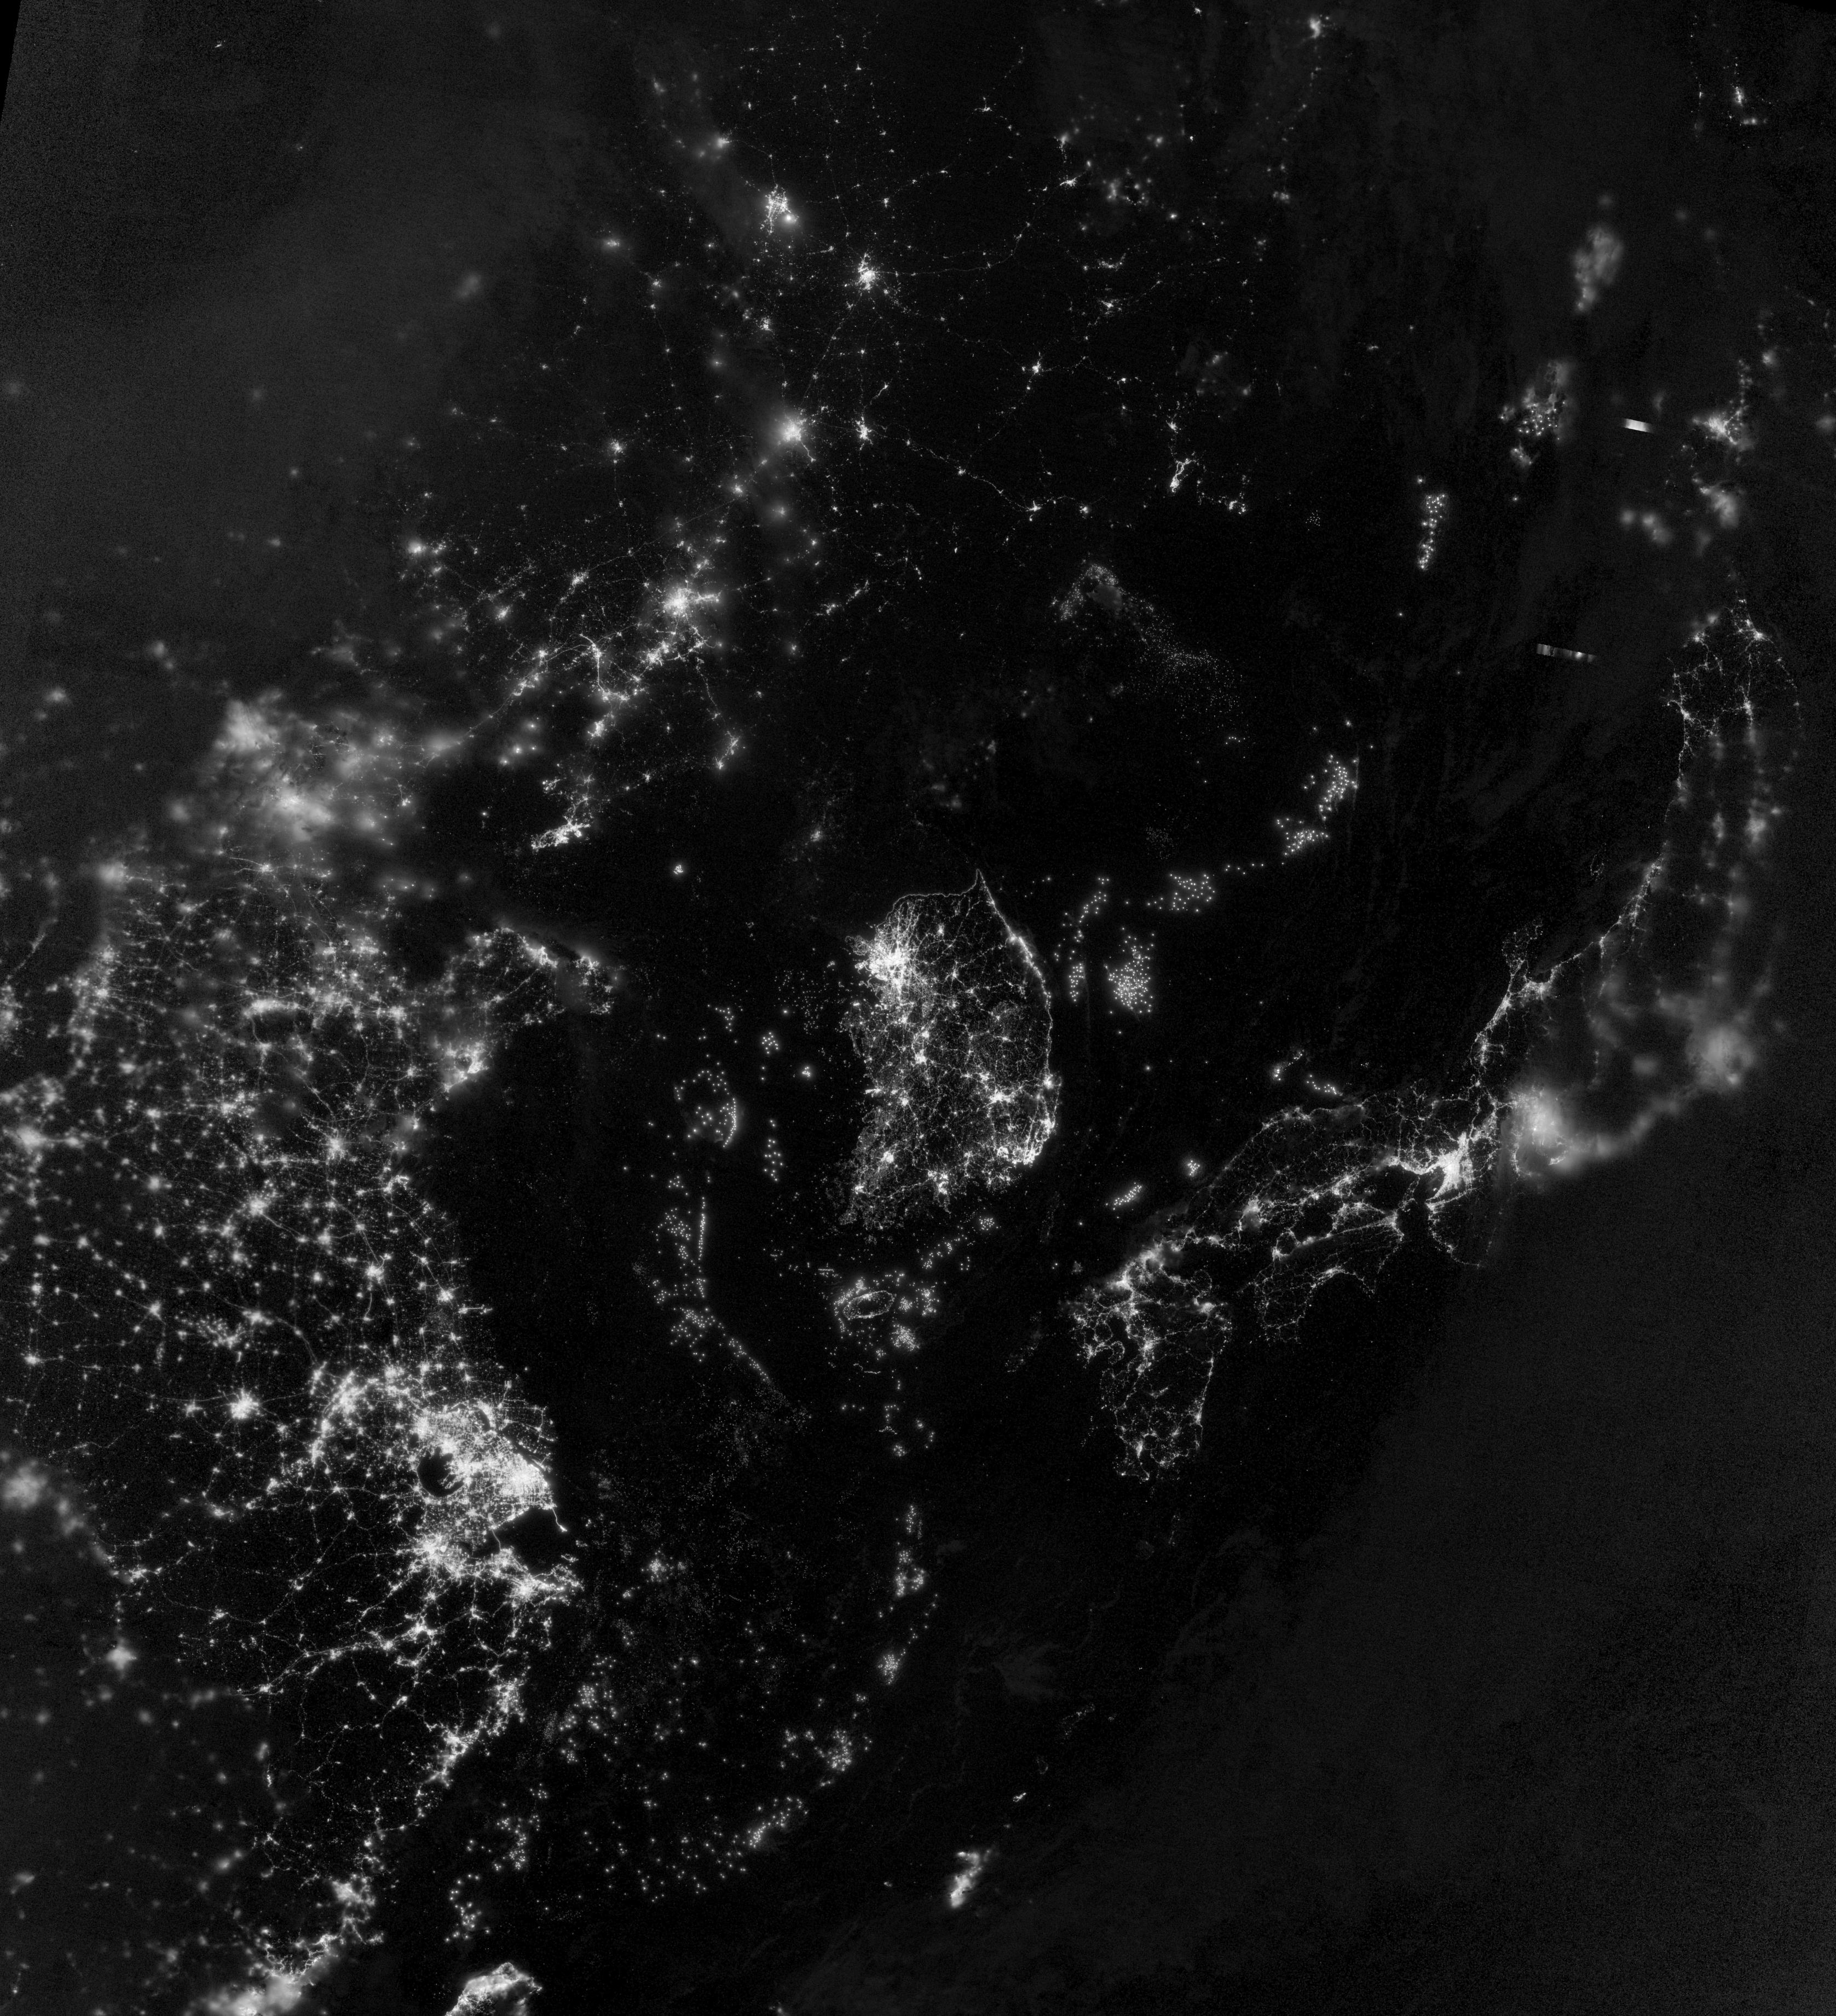

Korea and the Yellow Sea

NASA image acquired September 24, 2012 City lights at night are a fairly reliable indicator of where people live. But this isn’t always the case, and the Korean Peninsula shows why. As of July 2012, South Korea’s population was estimated at roughly 49 million people, and North Korea’s population was estimated at about half that number. But where South Korea is gleaming with city lights, North Korea has hardly any lights at all—just a faint glimmer around Pyongyang. On September 24, 2012, the Visible Infrared Imaging Radiometer Suite (VIIRS) on the Suomi NPP satellite captured this nighttime view of the Korean Peninsula. This imagery is from the VIIRS “day-night band,” which detects light in a range of wavelengths from green to near-infrared and uses filtering techniques to observe signals such as gas flares, auroras, wildfires, city lights, and reflected moonlight. The wide-area image shows the Korean Peninsula, parts of China and Japan, the Yellow Sea, and the Sea of Japan. The white inset box encloses an area showing ship lights in the Yellow Sea. Many of the ships form a line, as if assembling along a watery border. Following the 1953 armistice ending the Korean War, per-capita income in South Korea rose to about 17 times the per-capital income level of North Korea, according to the U.S. Central Intelligence Agency. Worldwide, South Korea ranks 12th in electricity production, and 10th in electricity consumption, per 2011 estimates. North Korea ranks 71st in electricity production, and 73rd in electricity consumption, per 2009 estimates. NASA Earth Observatory image by Jesse Allen and Robert Simmon, using VIIRS Day-Night Band data from the Suomi National Polar-orbiting Partnership. Suomi NPP is the result of a partnership between NASA, the National Oceanic and Atmospheric Administration, and the Department of Defense.

Credit: NASA Earth Observatory Click here